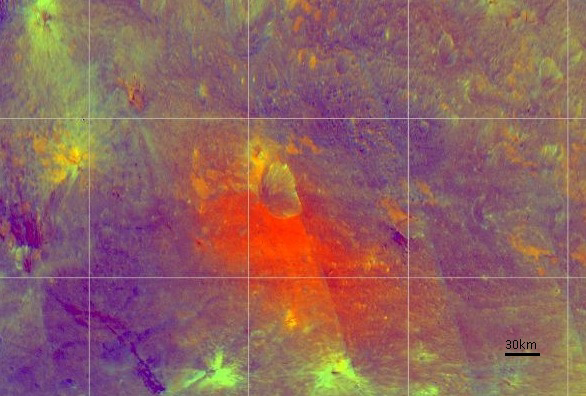

Different Shades of Vesta (False-Color)

NASA’s Dawn spacecraft obtained this image of the giant asteroid Vesta with its framing camera on July 24, 2011. Scientists are studying image like these to better understand the different materials on the surface.

The Dawn mission to Vesta and Ceres is managed by NASA’s Jet Propulsion Laboratory, Pasadena, Calif., for NASA’s Science Mission Directorate, Washington, D.C. It is a project of the Discovery Program, managed by NASA’s Marshall Space Flight Center, Huntsville, Ala. UCLA is responsible for overall Dawn mission science. Orbital Sciences Corporation of Dulles, Va., designed and built the Dawn spacecraft.

The framing cameras have been developed and built under the leadership of the Max Planck Institute for Solar System Research, Katlenburg-Lindau, Germany; with significant contributions by the German Aerospace Center (DLR) Institute of Planetary Research, Berlin, and in coordination with the Institute of Computer and Communication Network Engineering, Braunschweig. The framing camera project is funded by NASA, the Max Planck Society and DLR.

Credit: NASA/JPL-Caltech/UCLA/MPS/DLR/IDA